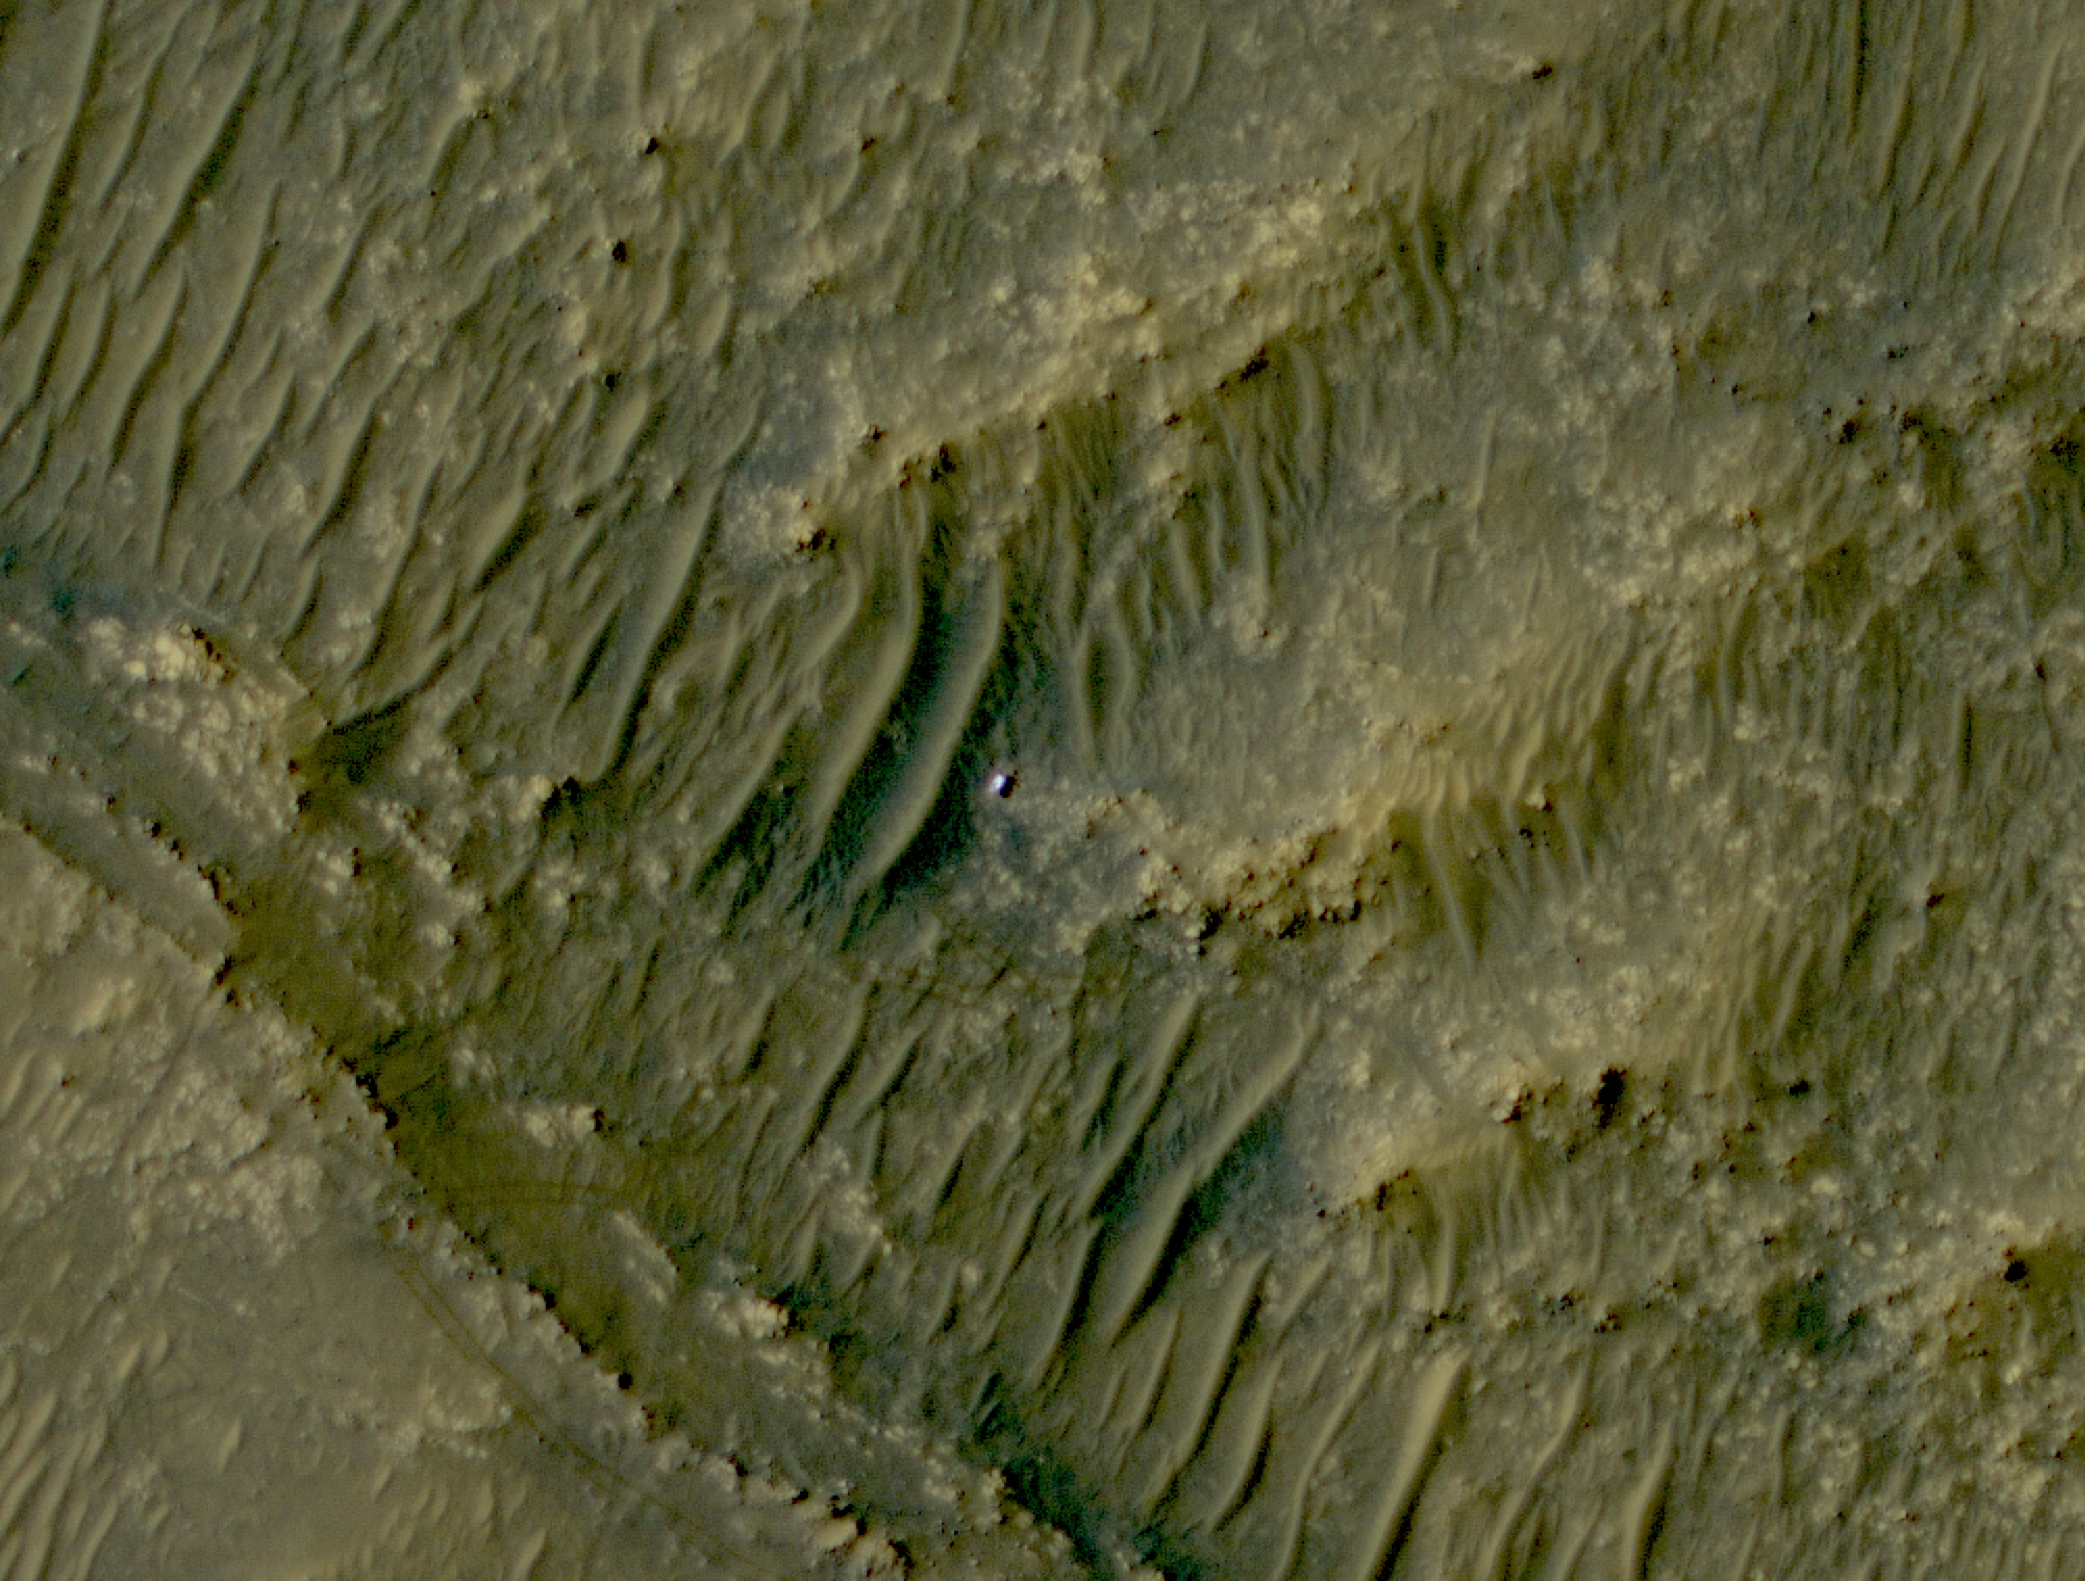

HiRISE Spots Perseverance in South Séítah

The white speck is NASA’s Perseverance rover in the “South Séítah” area of Mars’ Jezero Crater. The image was taken by the agency’s Mars Reconnaissance Orbiter using its High-Resolution Imaging Science Experiment, or HiRISE, camera.

The University of Arizona, in Tucson, operates HiRISE, which was built by Ball Aerospace & Technologies Corp., in Boulder, Colorado. NASA’s Jet Propulsion Laboratory, a division of Caltech in Pasadena, California, manages the Mars Reconnaissance Orbiter Project for NASA’s Science Mission Directorate in Washington.

A key objective for Perseverance’s mission on Mars is astrobiology, including the search for signs of ancient microbial life. The rover will characterize the planet’s geology and past climate, pave the way for human exploration of the Red Planet, and be the first mission to collect and cache Martian rock and regolith (broken rock and dust).

Subsequent NASA missions, in cooperation with ESA (European Space Agency), would send spacecraft to Mars to collect these sealed samples from the surface and return them to Earth for in-depth analysis.

The Mars 2020 Perseverance mission is part of NASA’s Moon to Mars exploration approach, which includes Artemis missions to the Moon that will help prepare for human exploration of the Red Planet.

JPL, which is managed for NASA by Caltech in Pasadena, California, built and manages operations of the Perseverance rover.

Credit: NASA/JPL-Caltech/University of Arizona